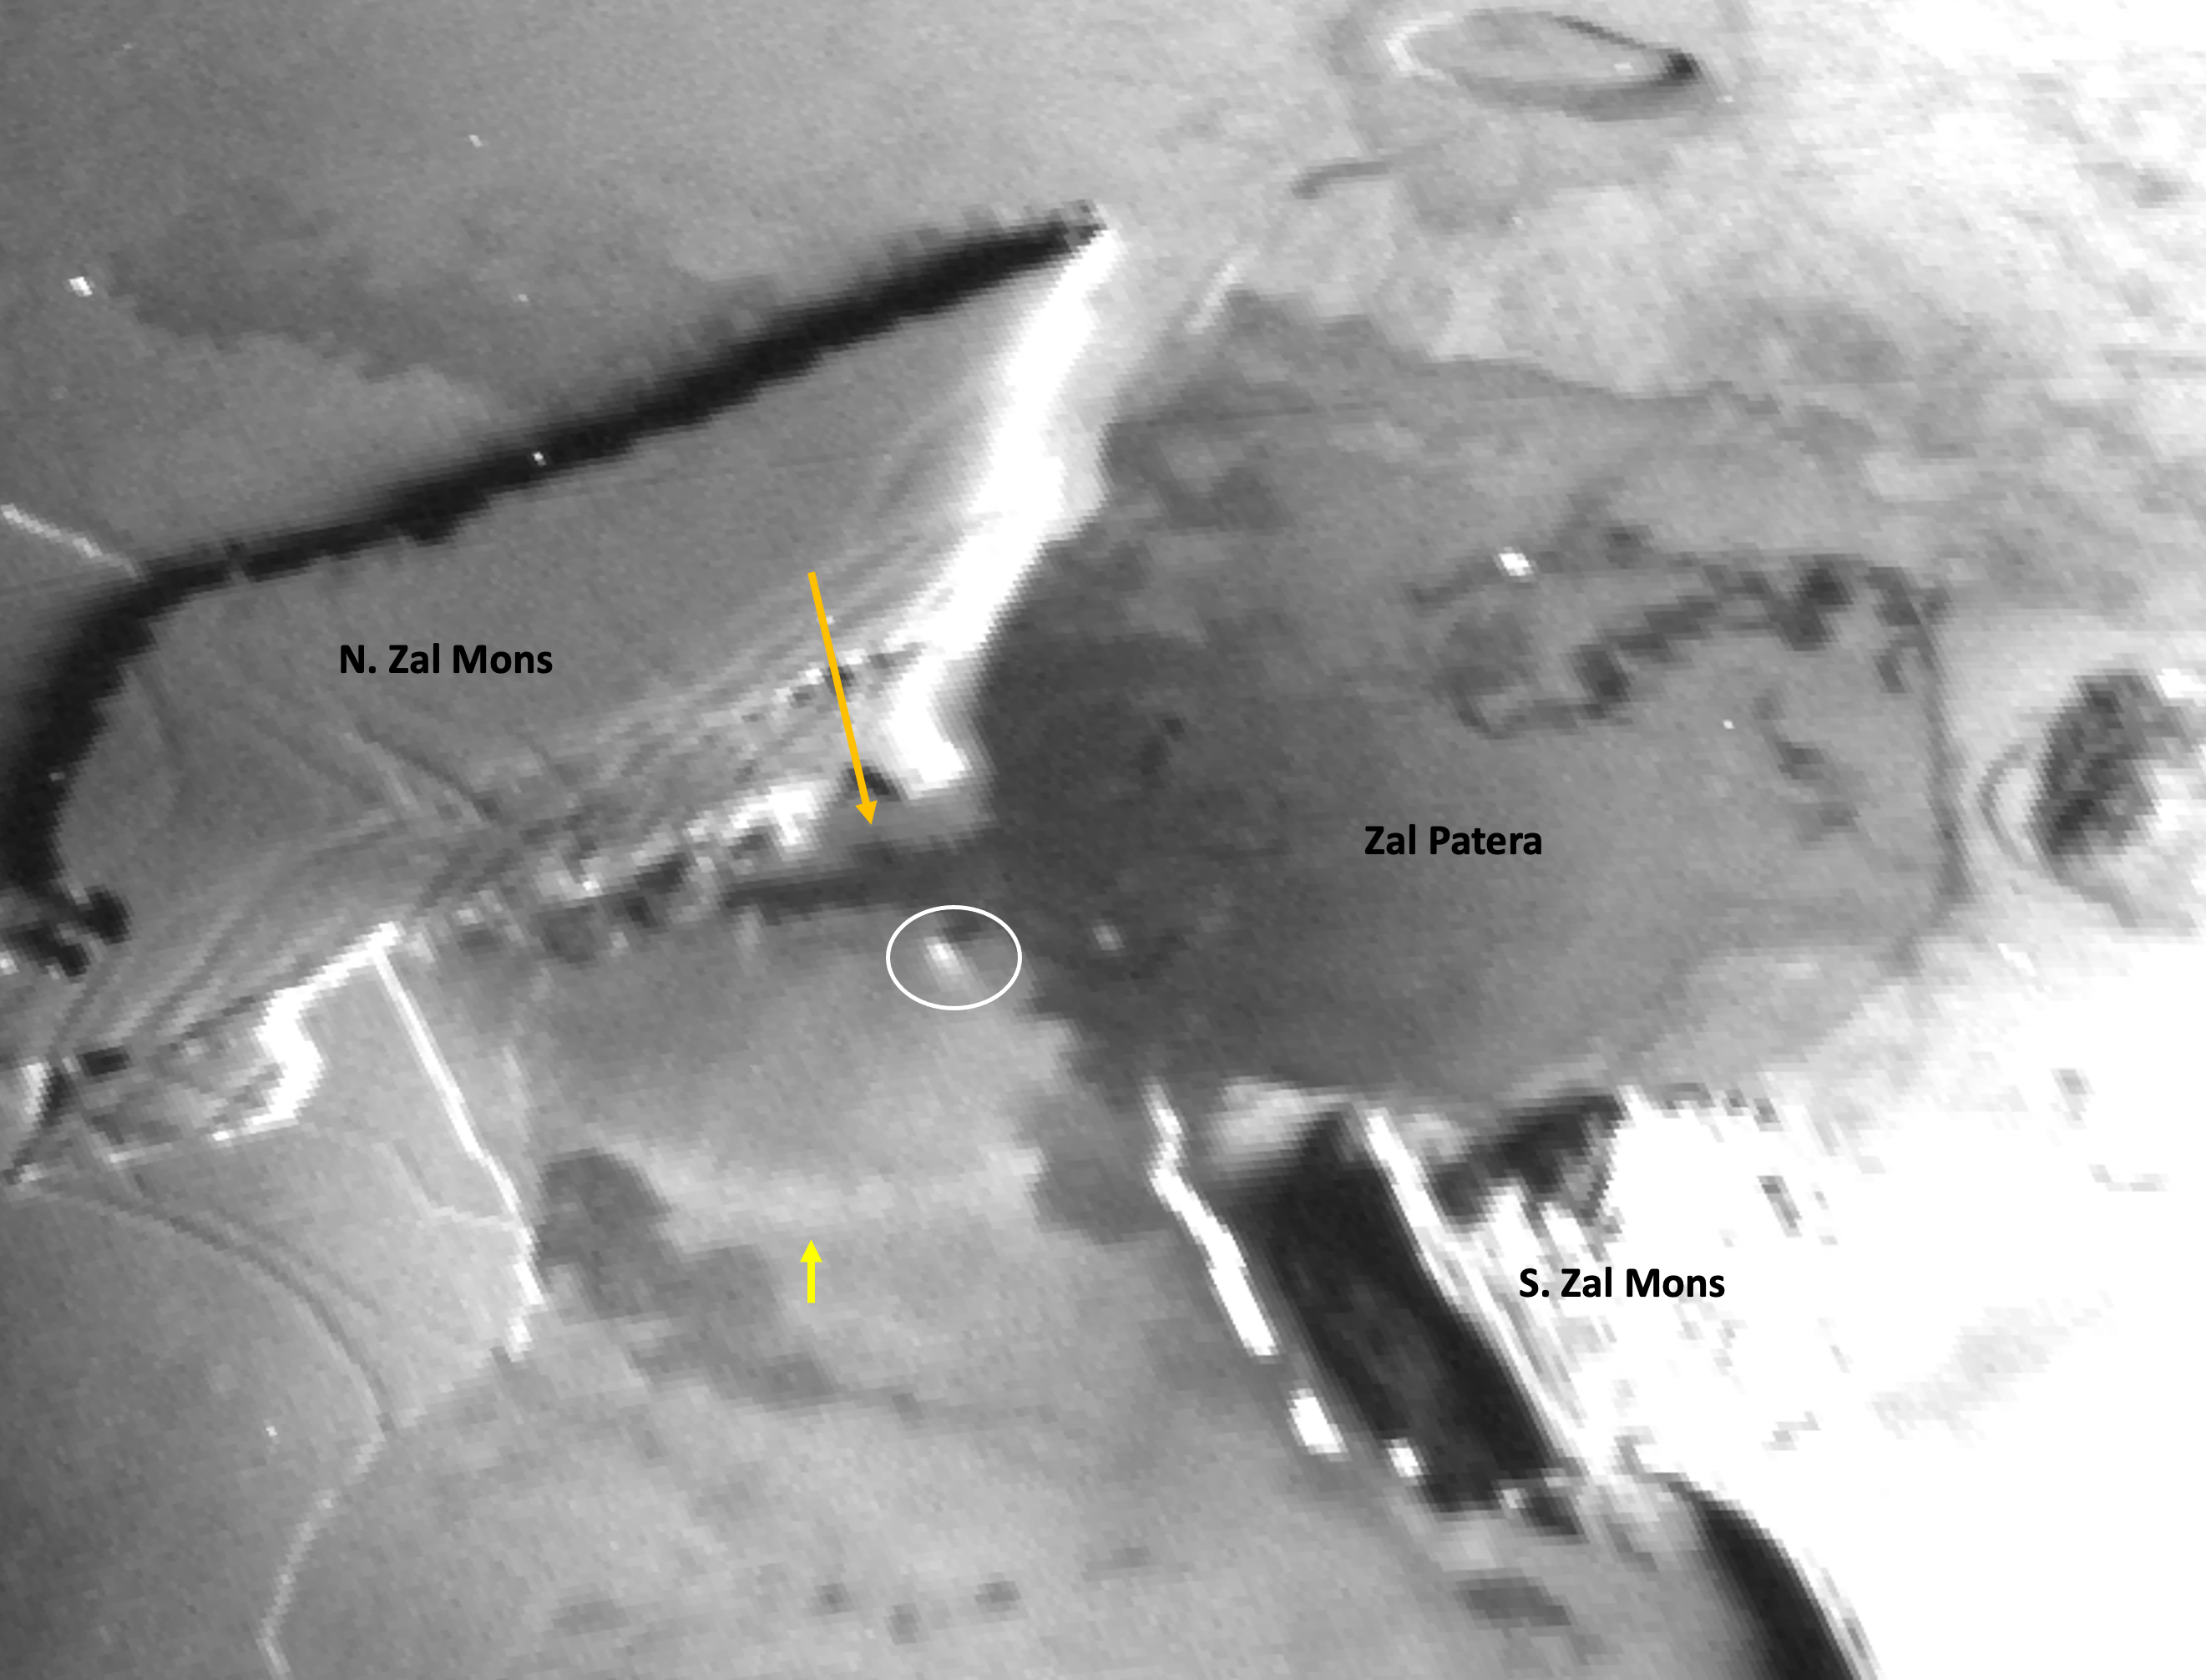

NASA’s Juno Sees New Flows at Zal Montes

A zoom of a Dec. 30, 2023, image from the Stellar Reference Unit (SRU) aboard NASA’s Juno spacecraft shows Io’s night side while illuminated by Jupiter-shine. A strong stretch has been applied to highlight features observed by the SRU in the Zal Montes-Patera region, including a new 25-mile-long (41-kilometer-long) branch of fresh lava flow (indicated by the orange arrow) located to the west of Zal Patera’s prior western boundary.

A new bright ring segment (indicated by the yellow arrow) is seen to the south of the new flow and may be associated with its formation. A possible low-angle jet of vaporized sulfur dioxide frost (circled in white) is observed at one of the lobed fronts of the new flow and is the first observation of a “Promethean-type jet” on Io since the original discovery at Prometheus by NASA’s Galileo mission in 1999-2000.

Credit: NASA/Caltech-JPL/SwRI